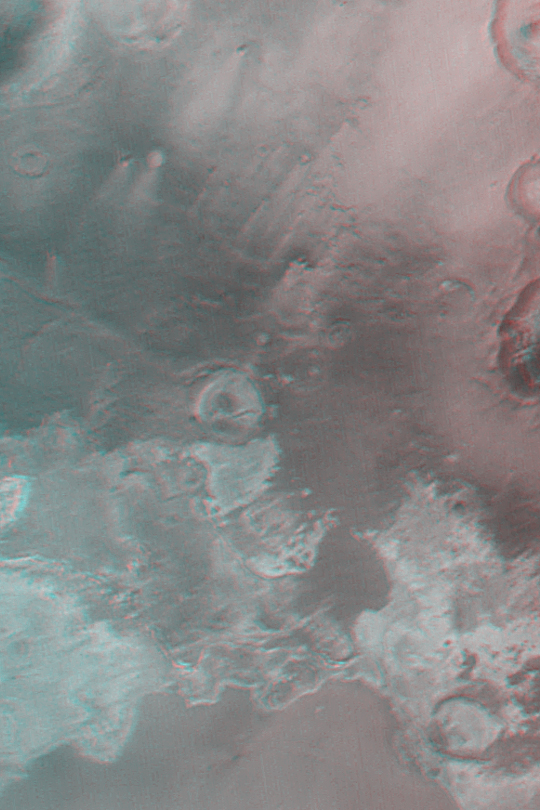

Northern Sinus Meridiani Stereo

MGS MOC Release No. MOC2-341, 25 April 2003

This is a stereo (3-d anaglyph) composite of Mars Global Surveyor (MGS) Mars Orbiter Camera (MOC) wide angle images of northern Sinus Meridiani near 2°N, 0°W. The light-toned materials at the south (bottom) end of the picture are considered to be thick (100-200 meters; 300-600 ft) exposures of sedimentary rock. Several ancient meteor impact craters are being exhumed from within these layered materials. To view in stereo, use “3-d” glasses with red over the left eye, and blue over the right. The picture covers an area approximately 113 km (70 mi) wide; north is up.

Credit: NASA/JPL/Malin Space Science Systems